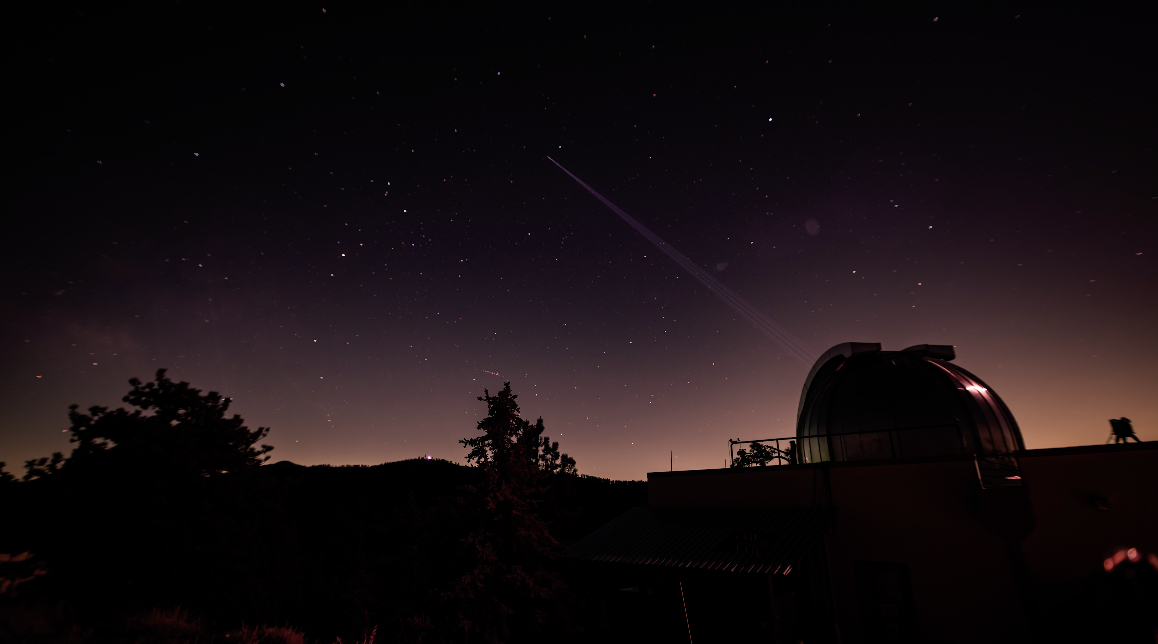

Timelapse of JPL’s Table Mountain Facility Beaming Laser Beacon to Psyche

This timelapse video shows the NASA Jet Propulsion Laboratory’s Table Mountain Facility near Wrightwood, California, transmitting its 3-kilowatt laser beacon to the agency’s Deep Space Optical Communications (DSOC) experiment aboard NASA’s Psyche mission on June 2, 2025; the spacecraft was about 143 million miles (230 million kilometers) from Earth at the time.

Managed by JPL, DSOC was designed to demonstrate that data encoded in laser photons could be reliably transmitted, received, and then decoded after traveling millions of miles from Earth out to Mars distances. Nearly two years after launching aboard the agency’s Psyche mission in 2023, the demonstration completed its 65th and final “pass” on Sept. 2, 2025, sending a laser signal to Psyche and receiving the return signal from 218 million miles (350 million kilometers) away.

Caltech manages JPL for NASA. This demonstration is the latest in a series of optical communication experiments funded by the Space Technology Mission Directorate’s Technology Demonstration Missions Program managed at NASA’s Marshall Space Flight Center in Huntsville, Alabama, and the agency’s SCaN (Space Communications and Navigation) program in the Space Operations Mission Directorate. The Psyche mission is led by Arizona State University. Lindy Elkins-Tanton of the University of California, Berkeley is the principal investigator. A division of Caltech in Pasadena, JPL is responsible for the mission’s overall management.

Credit: NASA/JPL-Caltech